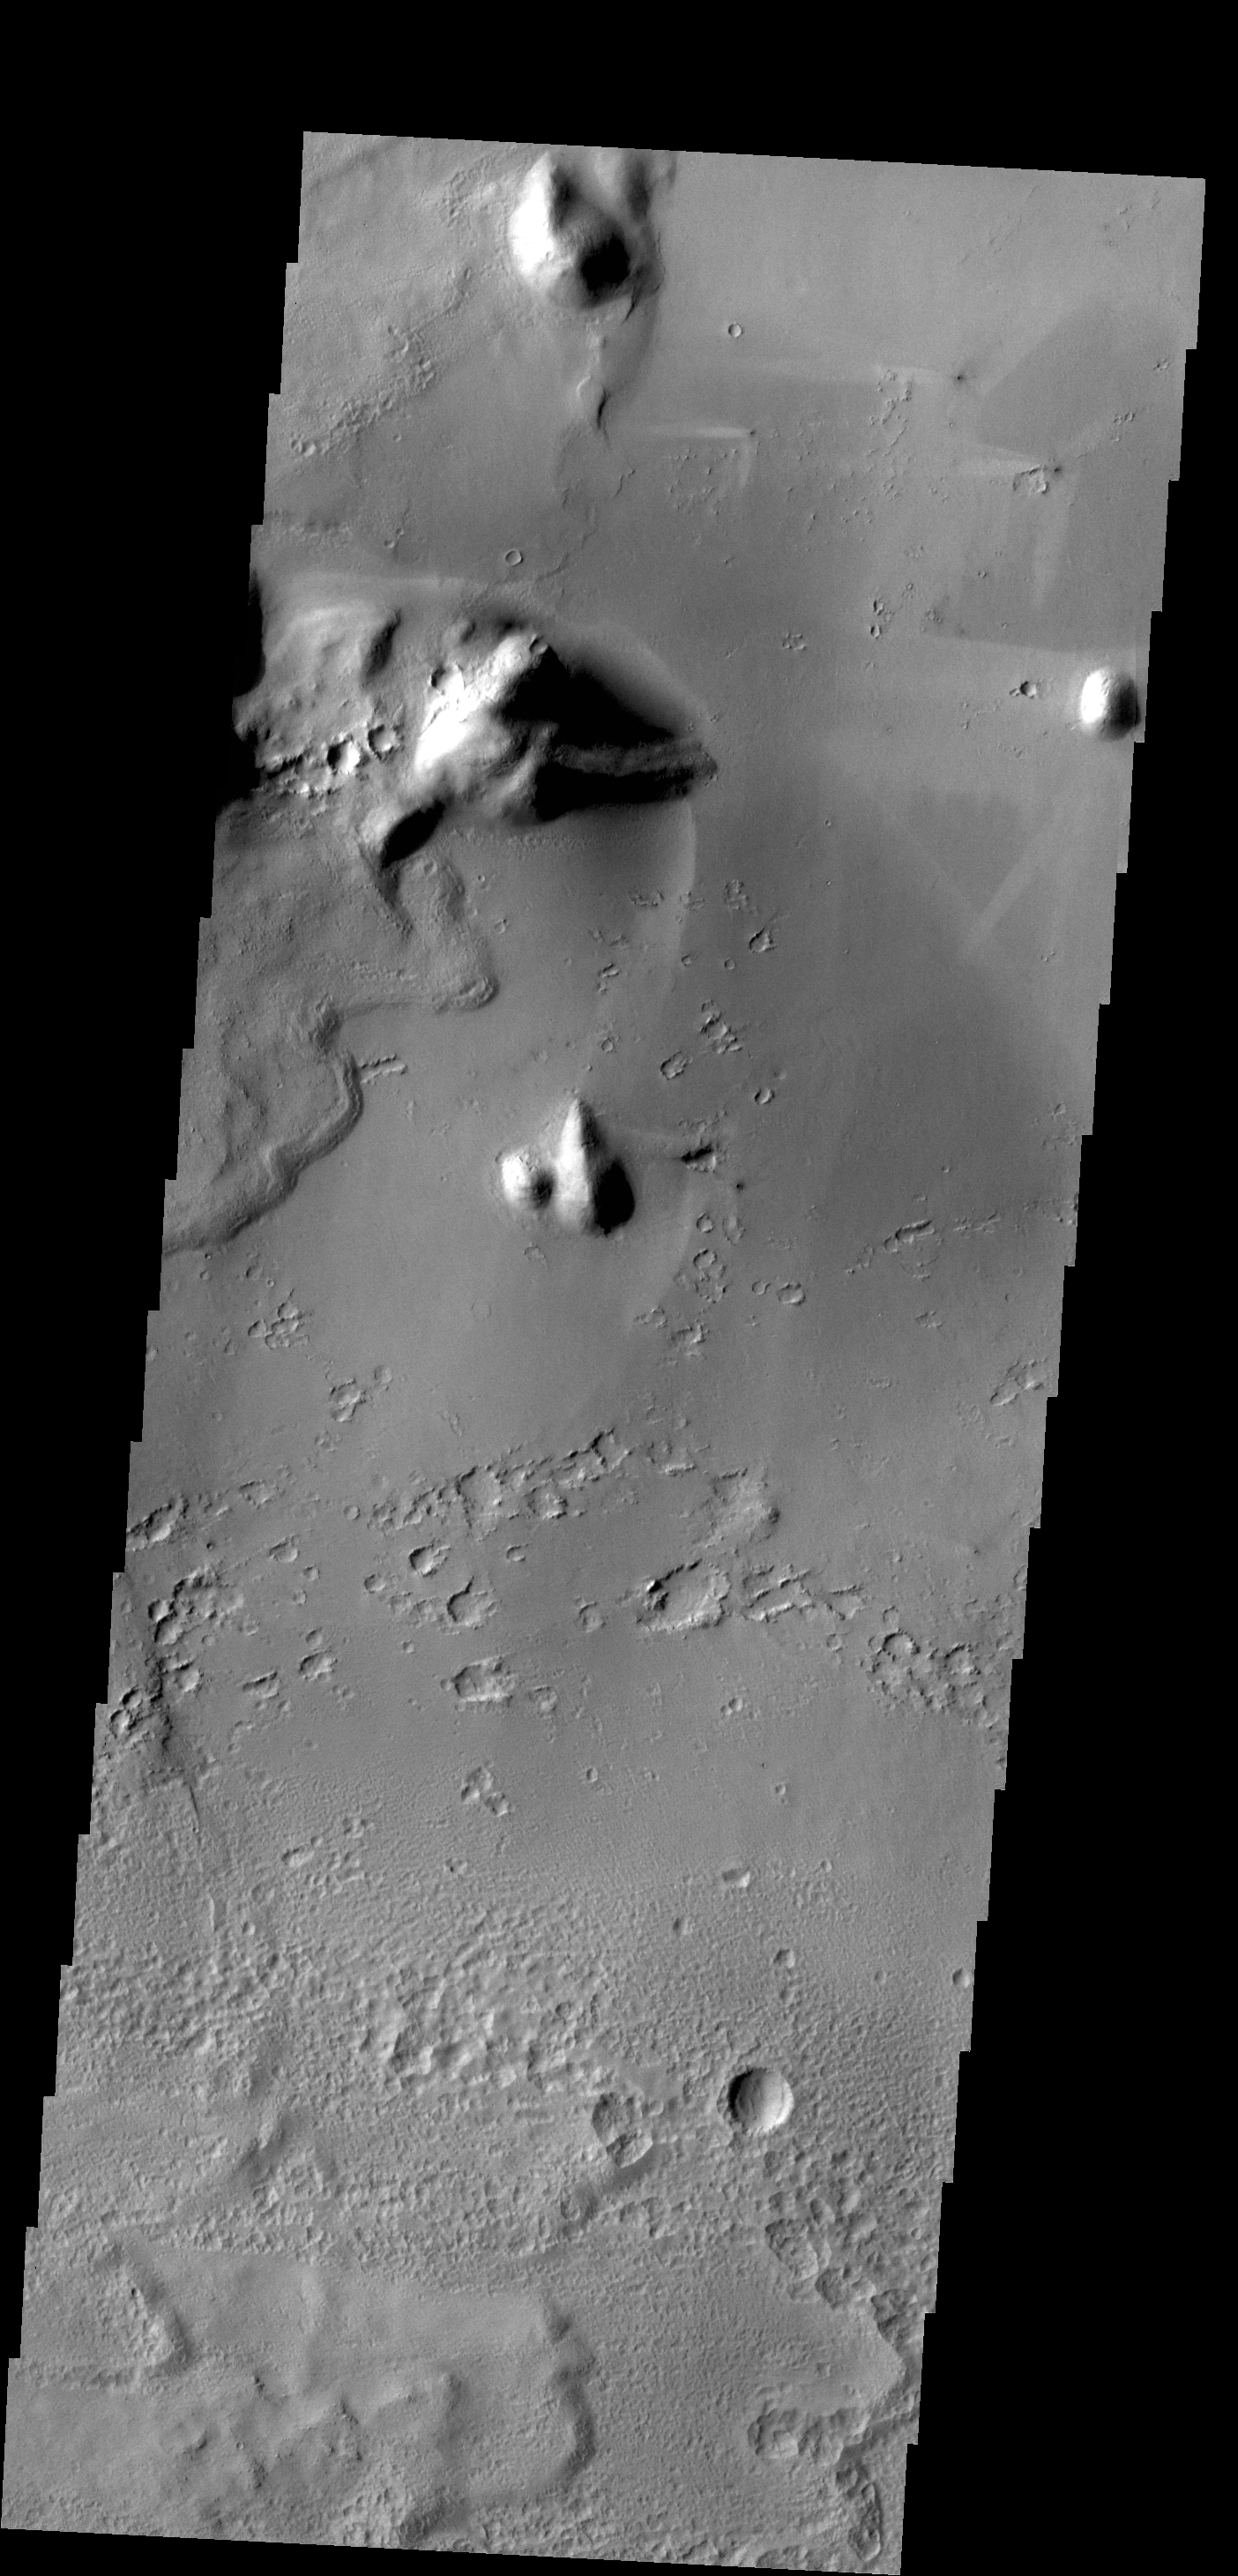

Changing Winds

Bright windstreaks are located around several small craters at the top of this VIS image. The streaks indicate that the winds in this region are variable. There are streaks indicating winds blew from east to west, NNE to SSW, SW to NE and ESE to WNW. The brightest streaks are the E to W, which may indicate that they represent the most recent winds.

Credit: NASA/JPL-Caltech/ASU